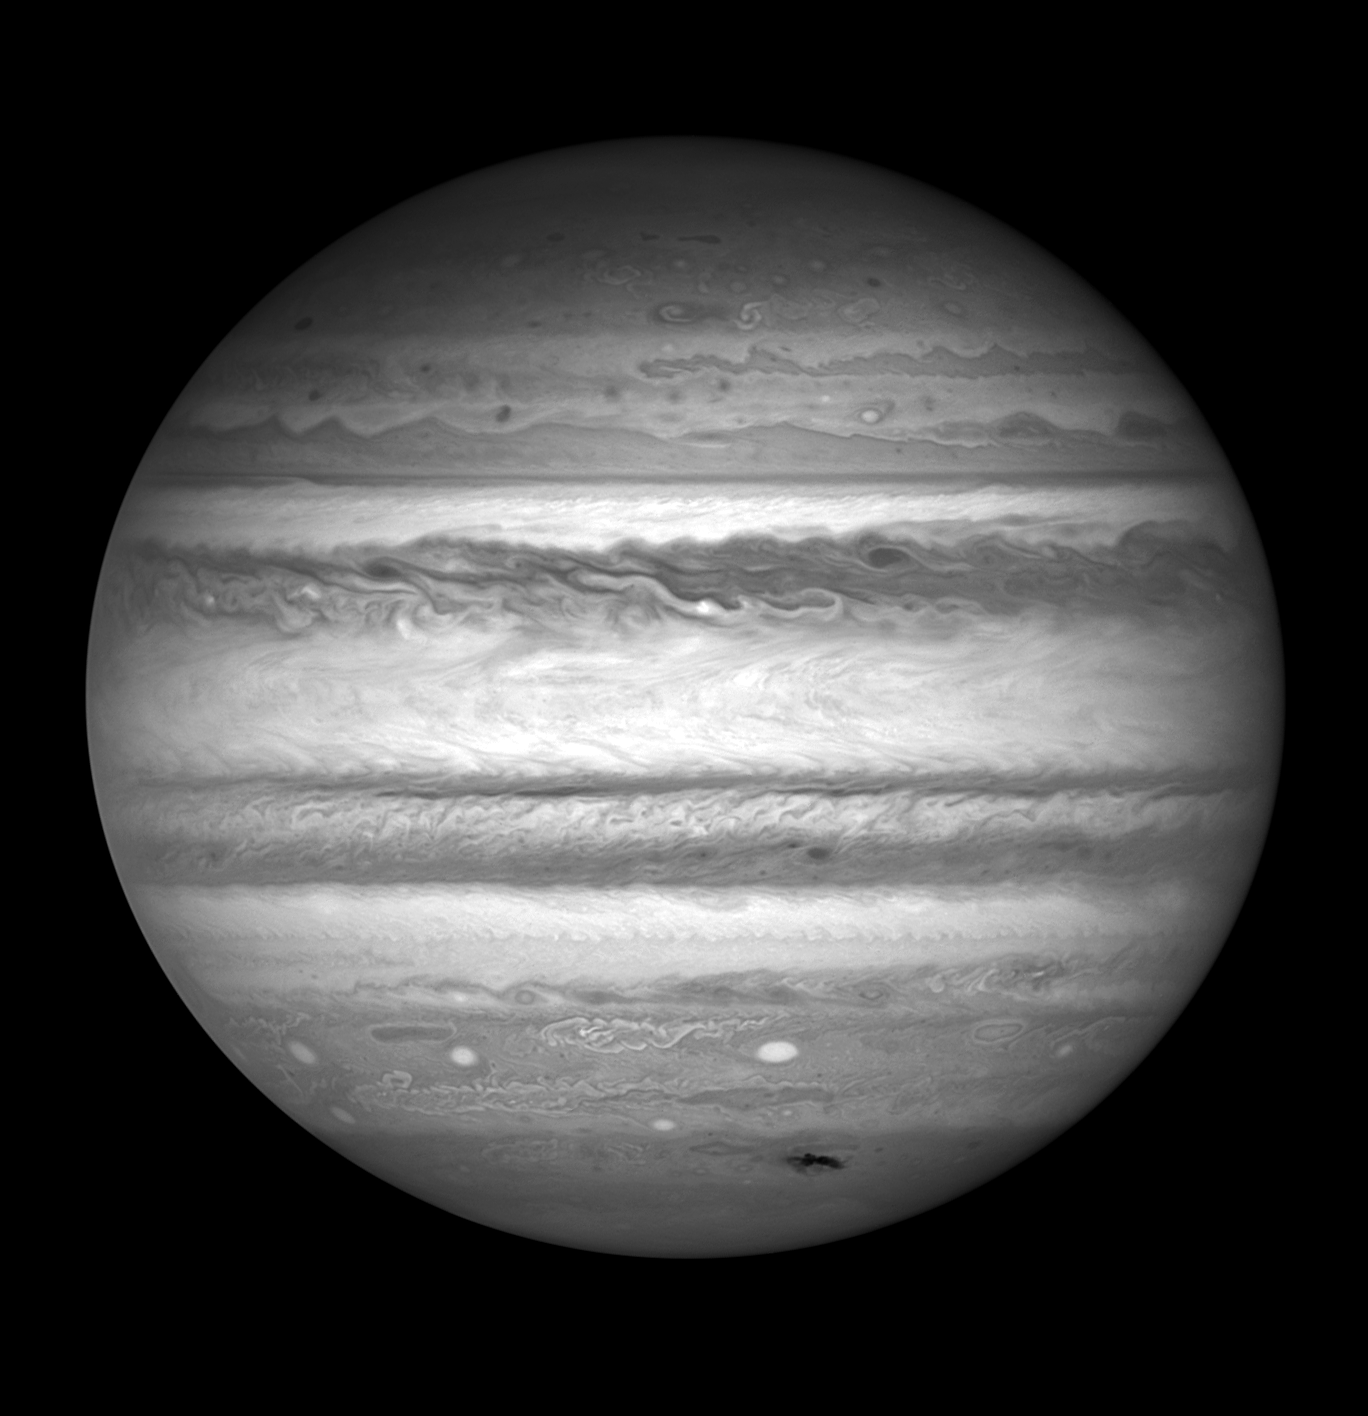

Single-Filter Jupiter Image (F437)

Jupiter in single filter F437W, imaged with the WFC3/UVIS detector.

Credit: NASA, ESA, and H. Hammel (Space Science Institute, Boulder, Colo.), and the Jupiter Impact Team